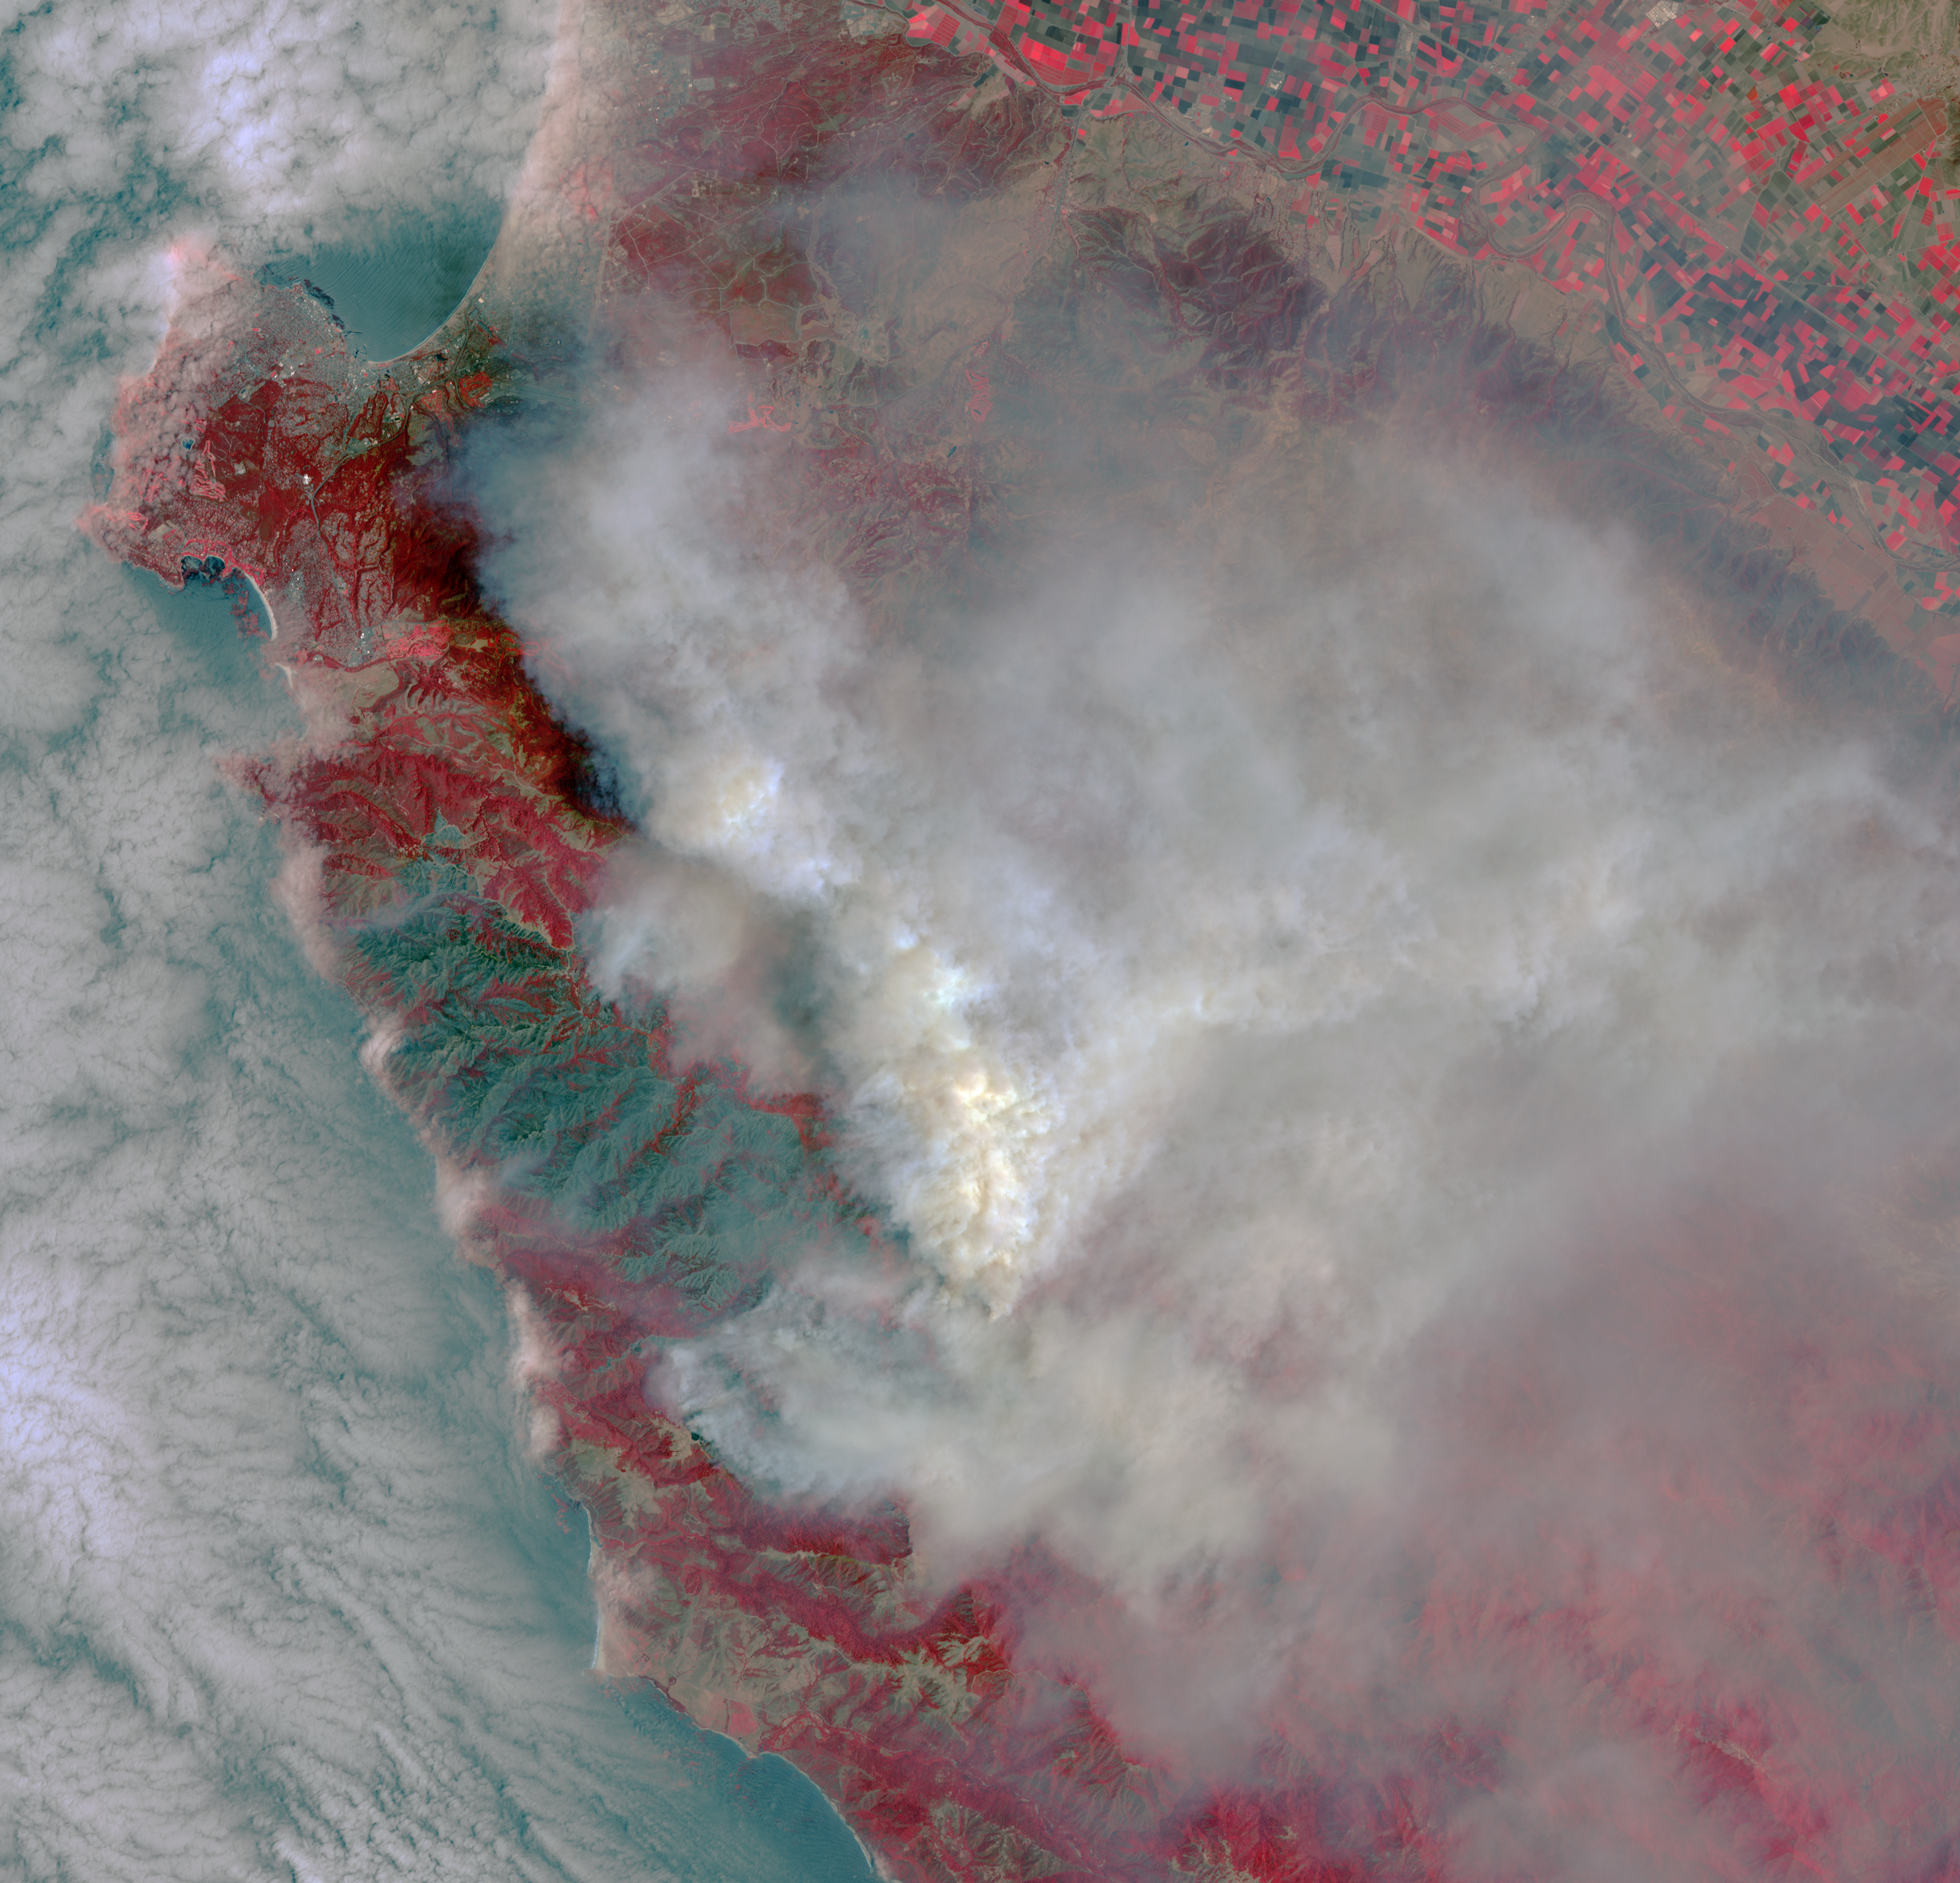

Destructive Wildfire Near Big Sur, California. Captured NASA’s Terra Satellite

The Soberanes fire, in northern California near Big Sur, had grown to more than 27,000 acres when the Advanced Spaceborne Thermal Emission and Reflection Radiometer (ASTER) instrument on NASA’s Terra spacecraft captured this image on July 28, 2016. More than 3,000 personnel are battling the blaze, that is only 10 percent contained. The fire has destroyed 36 homes and caused one fatality. Evacuation orders were issued for a number of nearby communities. The image covers an area of 29 by 30 miles (46 by 48 kilometers), and is located at 36.4 degrees north, 121.8 degrees west.

With its 14 spectral bands from the visible to the thermal infrared wavelength region and its high spatial resolution of 15 to 90 meters (about 50 to 300 feet), ASTER images Earth to map and monitor the changing surface of our planet. ASTER is one of five Earth-observing instruments launched Dec. 18, 1999, on Terra. The instrument was built by Japan’s Ministry of Economy, Trade and Industry. A joint U.S./Japan science team is responsible for validation and calibration of the instrument and data products.

The broad spectral coverage and high spectral resolution of ASTER provides scientists in numerous disciplines with critical information for surface mapping and monitoring of dynamic conditions and temporal change. Example applications are: monitoring glacial advances and retreats; monitoring potentially active volcanoes; identifying crop stress; determining cloud morphology and physical properties; wetlands evaluation; thermal pollution monitoring; coral reef degradation; surface temperature mapping of soils and geology; and measuring surface heat balance.

The U.S. science team is located at NASA’s Jet Propulsion Laboratory, Pasadena, Calif. The Terra mission is part of NASA’s Science Mission Directorate, Washington, D.C.

Credit: NASA/METI/AIST/Japan Space Systems, and U.S./Japan ASTER Science Team